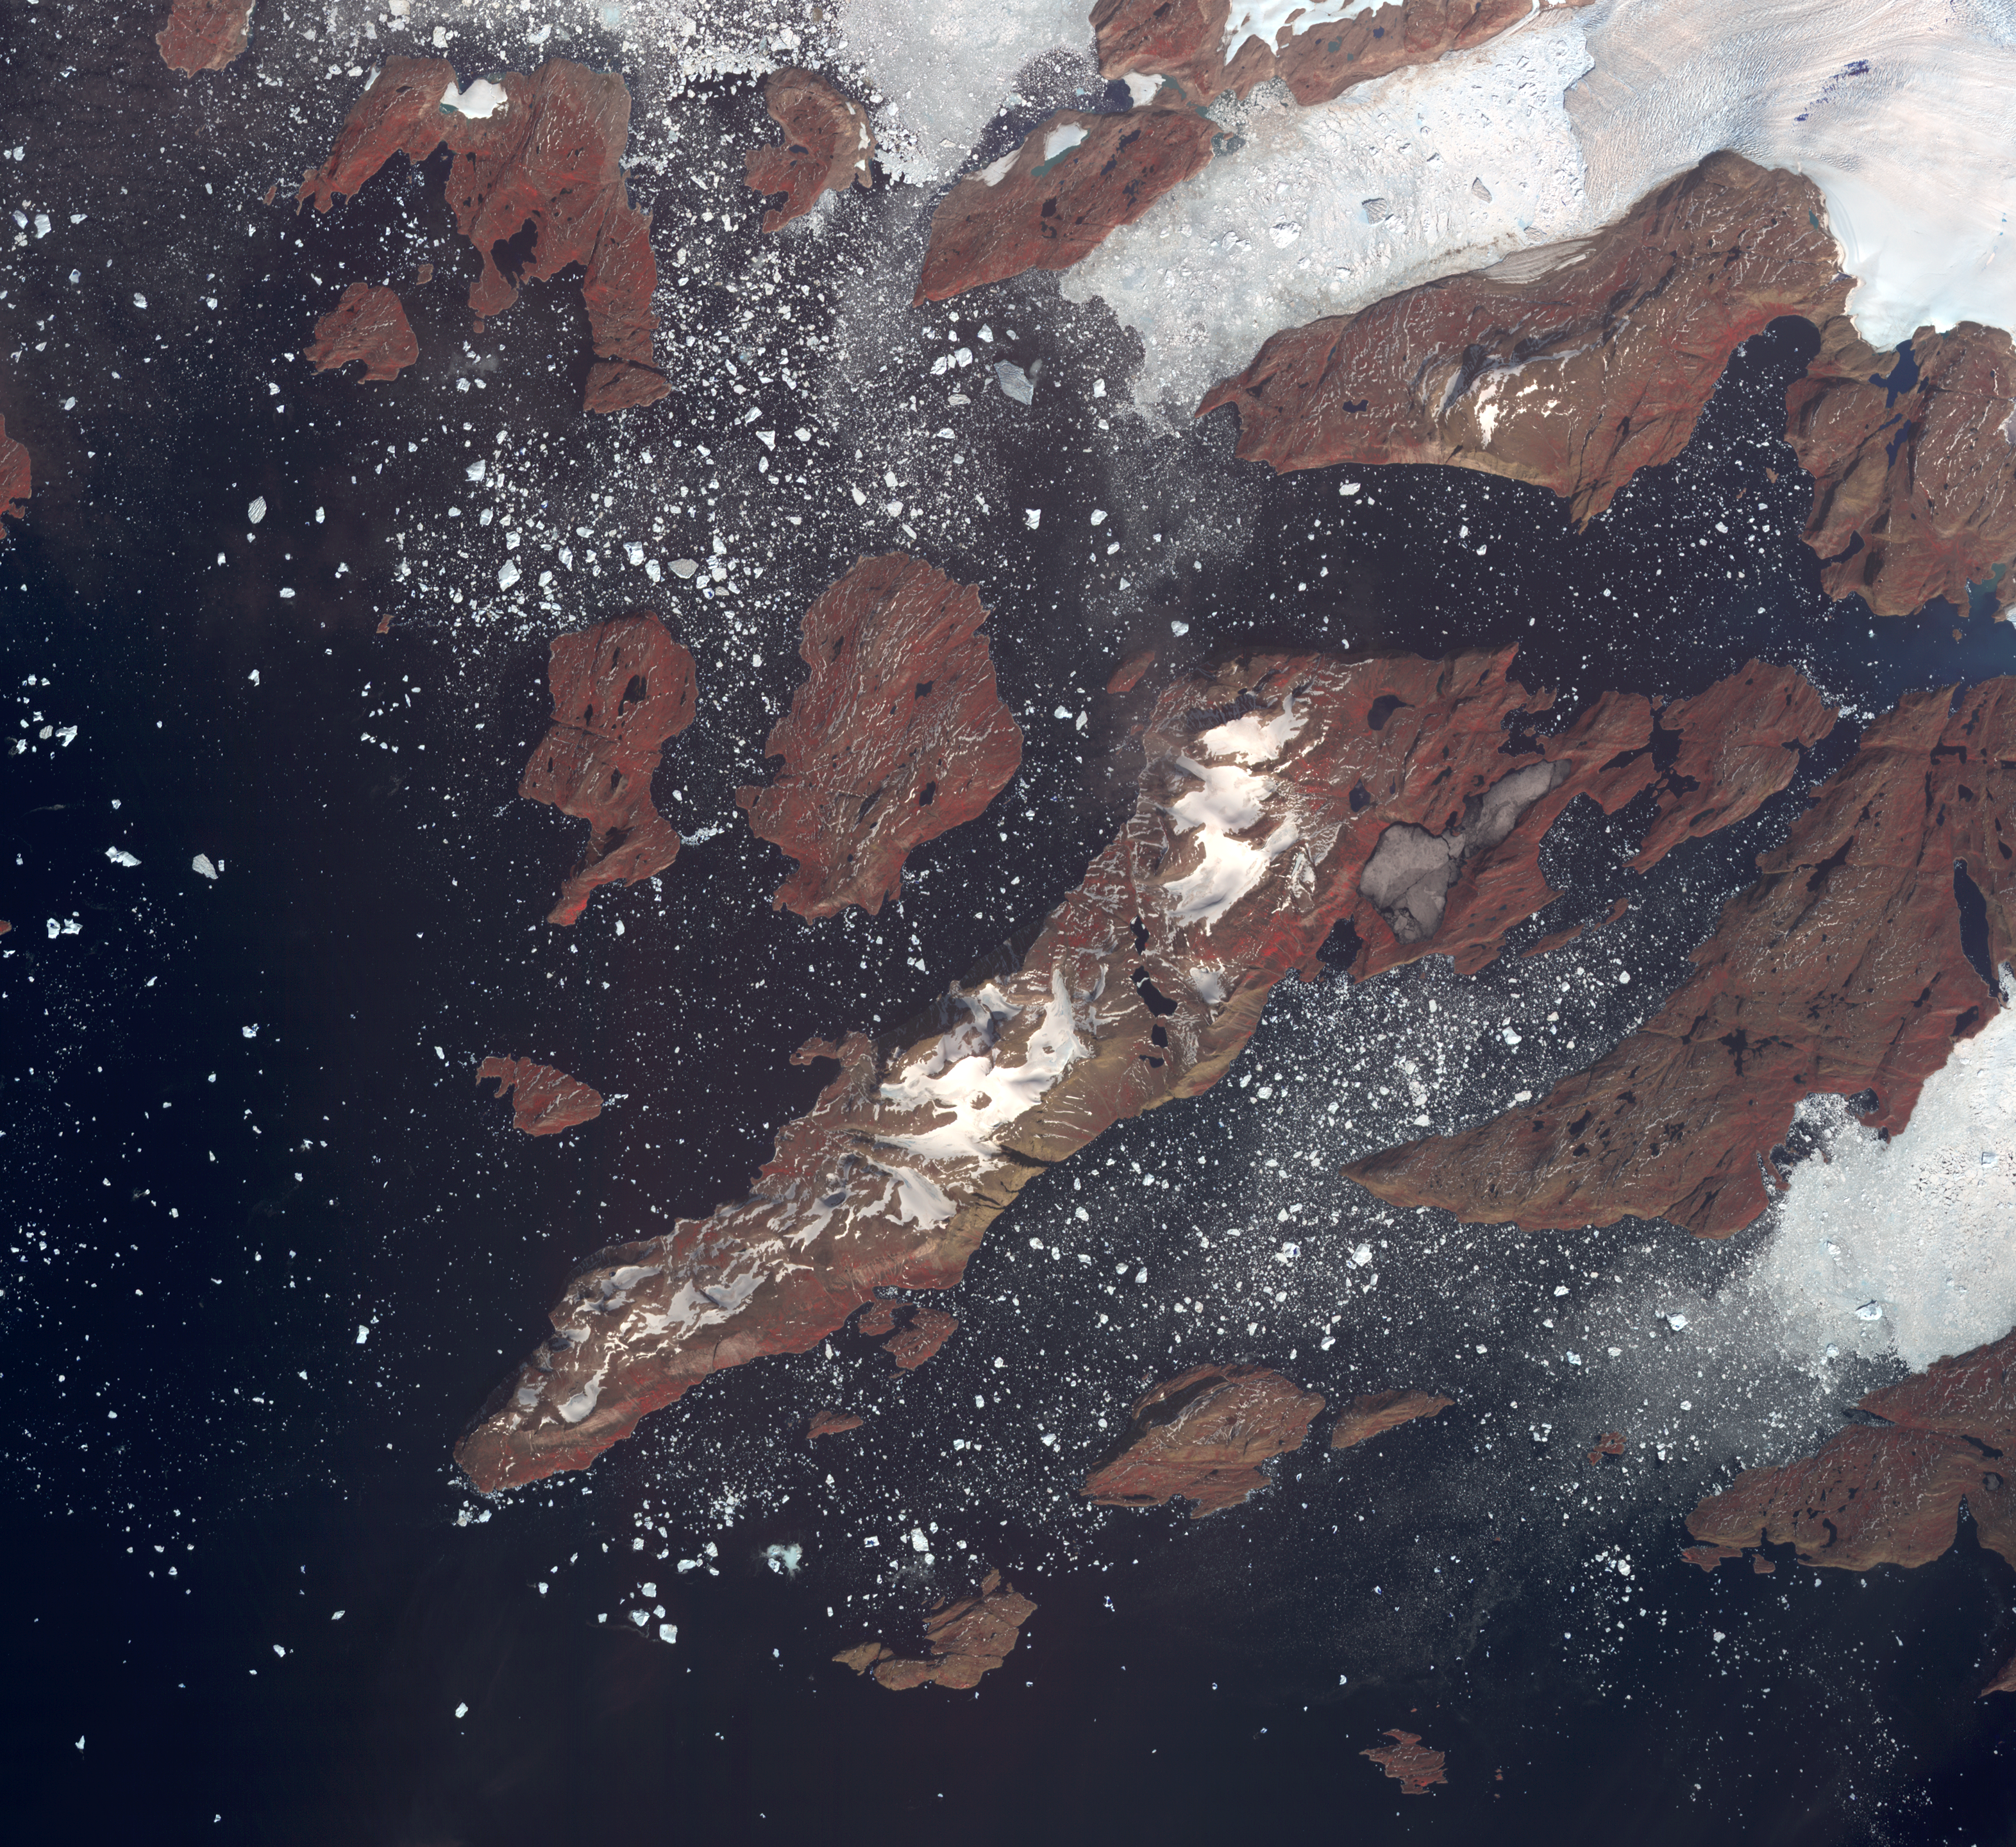

NASA Spacecraft Images One of Earth’s Iceberg Incubators

The west coast of Greenland is one of Earth’s premiere incubators for icebergs, large blocks of land ice that break off from glaciers or ice shelves and float in the ocean, where they are transported by winds and currents and can pose potential threats to shipping. The Advanced Spaceborne Thermal Emission and Reflection Radiometer (ASTER) instrument on NASA’s Terra spacecraft captured this image of icebergs off the west coast of Greenland, on July 17, 2005. The largest iceberg in the image, seen in the top center of the image coming off of a glacier, is about 4,128 feet (1,270 meters) in length. The image covers an area of 26.8 by 29.3 miles (43.2 by 47.2 kilometers), and is located at 74.6 degrees north latitude, 56.7 degrees west longitude. The reddish color on land is vegetation.

With its 14 spectral bands from the visible to the thermal infrared wavelength region and its high spatial resolution of 15 to 90 meters (about 50 to 300 feet), ASTER images Earth to map and monitor the changing surface of our planet. ASTER is one of five Earth-observing instruments launched Dec. 18, 1999, on Terra. The instrument was built by Japan’s Ministry of Economy, Trade and Industry. A joint U.S./Japan science team is responsible for validation and calibration of the instrument and data products.

The broad spectral coverage and high spectral resolution of ASTER provides scientists in numerous disciplines with critical information for surface mapping and monitoring of dynamic conditions and temporal change. Example applications are: monitoring glacial advances and retreats; monitoring potentially active volcanoes; identifying crop stress; determining cloud morphology and physical properties; wetlands evaluation; thermal pollution monitoring; coral reef degradation; surface temperature mapping of soils and geology; and measuring surface heat balance.

The U.S. science team is located at NASA’s Jet Propulsion Laboratory, Pasadena, Calif. The Terra mission is part of NASA’s Science Mission Directorate, Washington, D.C.

Credit: NASA/GSFC/METI/ERSDAC/JAROS, and U.S./Japan ASTER Science Team